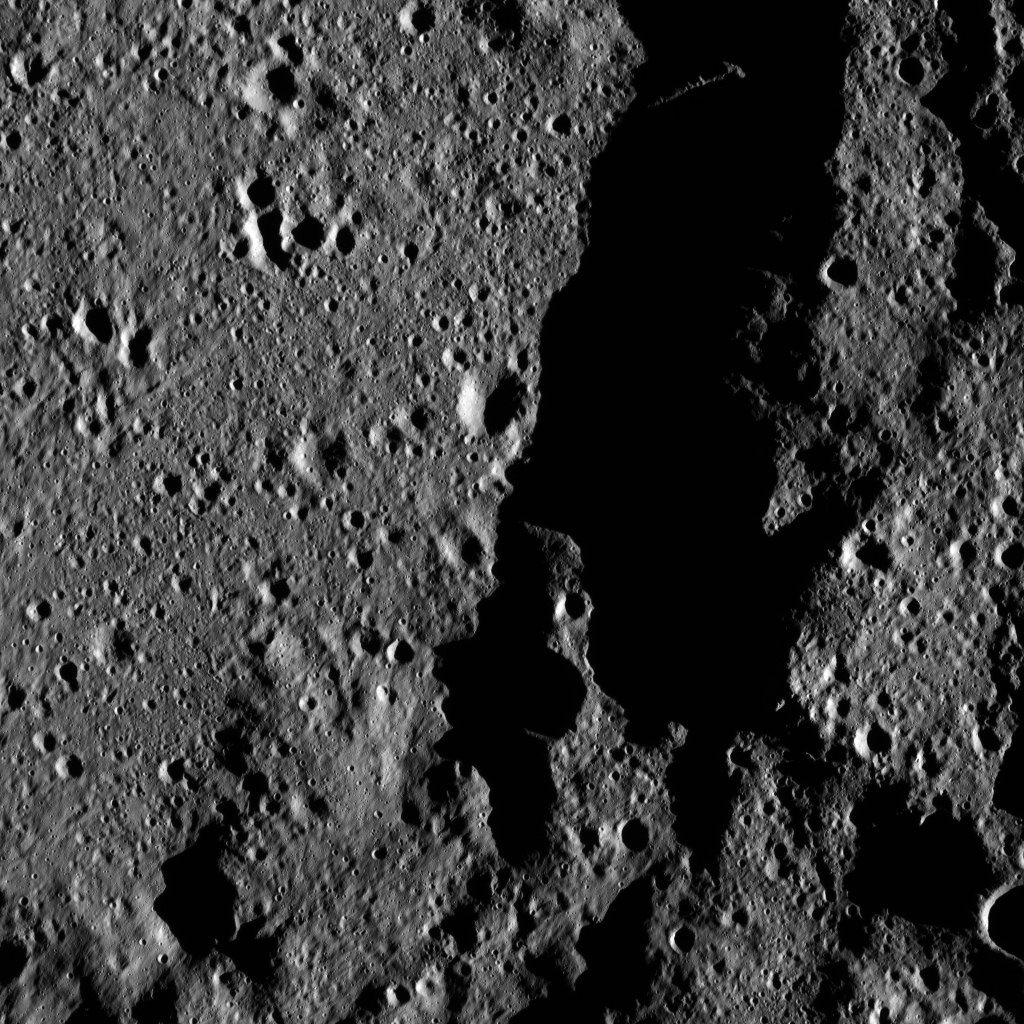

Dawn LAMO Image 59

This view from NASA’s Dawn spacecraft shows a portion of Mondamin Crater, an impact feature 78 miles (126 kilometers) in diameter, in the southern hemisphere of Ceres.

The image is centered at approximately 61 degrees south latitude, 3 degrees east longitude.

Dawn acquired this image on Feb. 9, 2016, from its low-altitude mapping orbit, at a distance of about 240 miles (385 kilometers) from the surface. The image resolution is 120 feet (35 meters) per pixel.

Dawn’s mission is managed by JPL for NASA’s Science Mission Directorate in Washington. Dawn is a project of the directorate’s Discovery Program, managed by NASA’s Marshall Space Flight Center in Huntsville, Alabama. UCLA is responsible for overall Dawn mission science. Orbital ATK, Inc., in Dulles, Virginia, designed and built the spacecraft. The German Aerospace Center, the Max Planck Institute for Solar System Research, the Italian Space Agency and the Italian National Astrophysical Institute are international partners on the mission team.

Credit: NASA/JPL-Caltech/UCLA/MPS/DLR/IDA